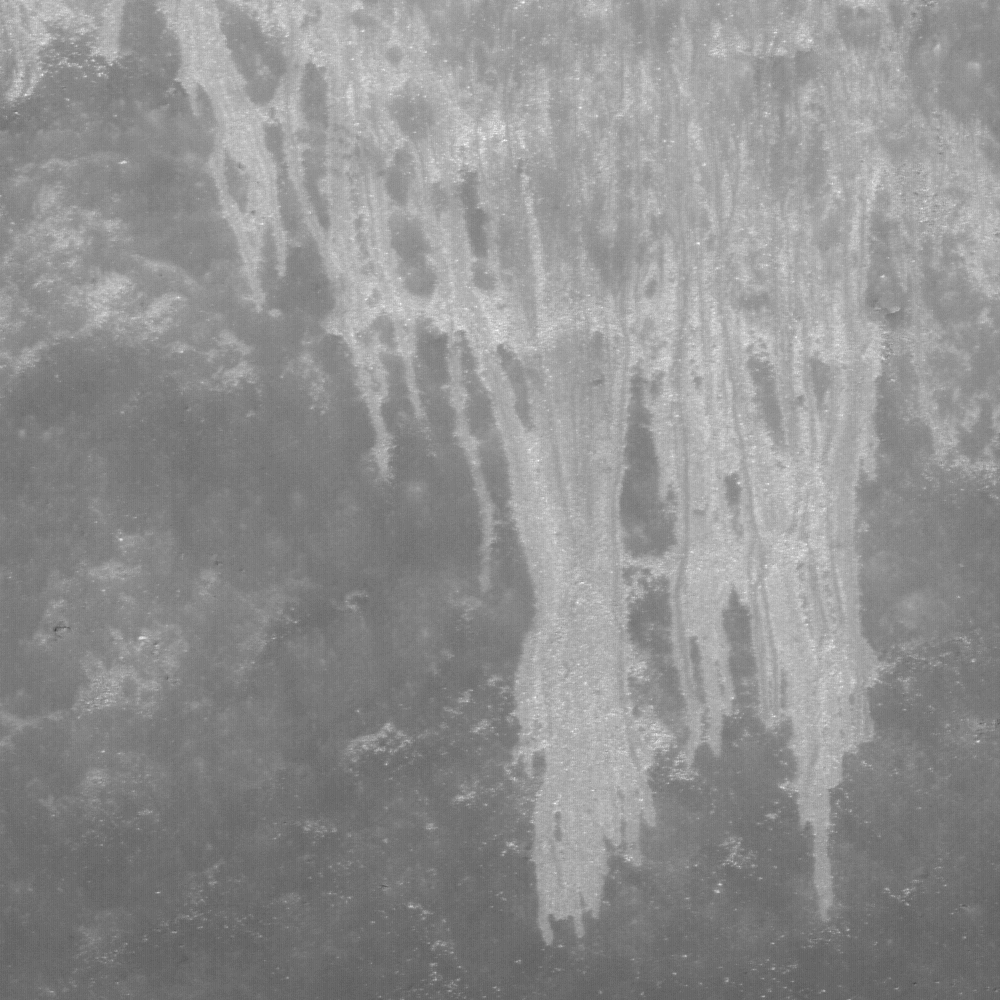

Landslides in Marius Crater

Landslide deposits seen on the steep interior slopes of Marius crater, image is 510 meters wide.

Impact events, volcanism, and tectonism form the majority of features found on the Moon. However landslides are an important modifier of the landscape at small scales. Ultimately, the source of landslides are seismic events triggered by impacts or movements deep inside the Moon. These shaking events cause poorly consolidated material on steep slopes to slide downhill. In this case the slide spreads out in a complex of narrow finger-like streamers. What controls this distinctive pattern? The process is controlled by the energy of the shaking, the size of particles in the slide, the steepness of the slope, and volume of the source deposit. Mars also has many landslide deposits, so scientists are using the new LROC data to compare with these martian counterparts.

Marius crater (41 km diameter) is located in Oceanus Procellarum (11.9°N, 50.8°W) and is notable for its mare-filled floor – unequivocal evidence that it formed before the surrounding mare basalts flooded the region.

NASA’s Goddard Space Flight Center built and manages the mission for the Exploration Systems Mission Directorate at NASA Headquarters in Washington. The Lunar Reconnaissance Orbiter Camera was designed to acquire data for landing site certification and to conduct polar illumination studies and global mapping. Operated by Arizona State University, the LROC facility is part of the School of Earth and Space Exploration (SESE). LROC consists of a pair of narrow-angle cameras (NAC) and a single wide-angle camera (WAC). The mission is expected to return over 70 terabytes of image data.

Credit: NASA/GSFC/Arizona State University